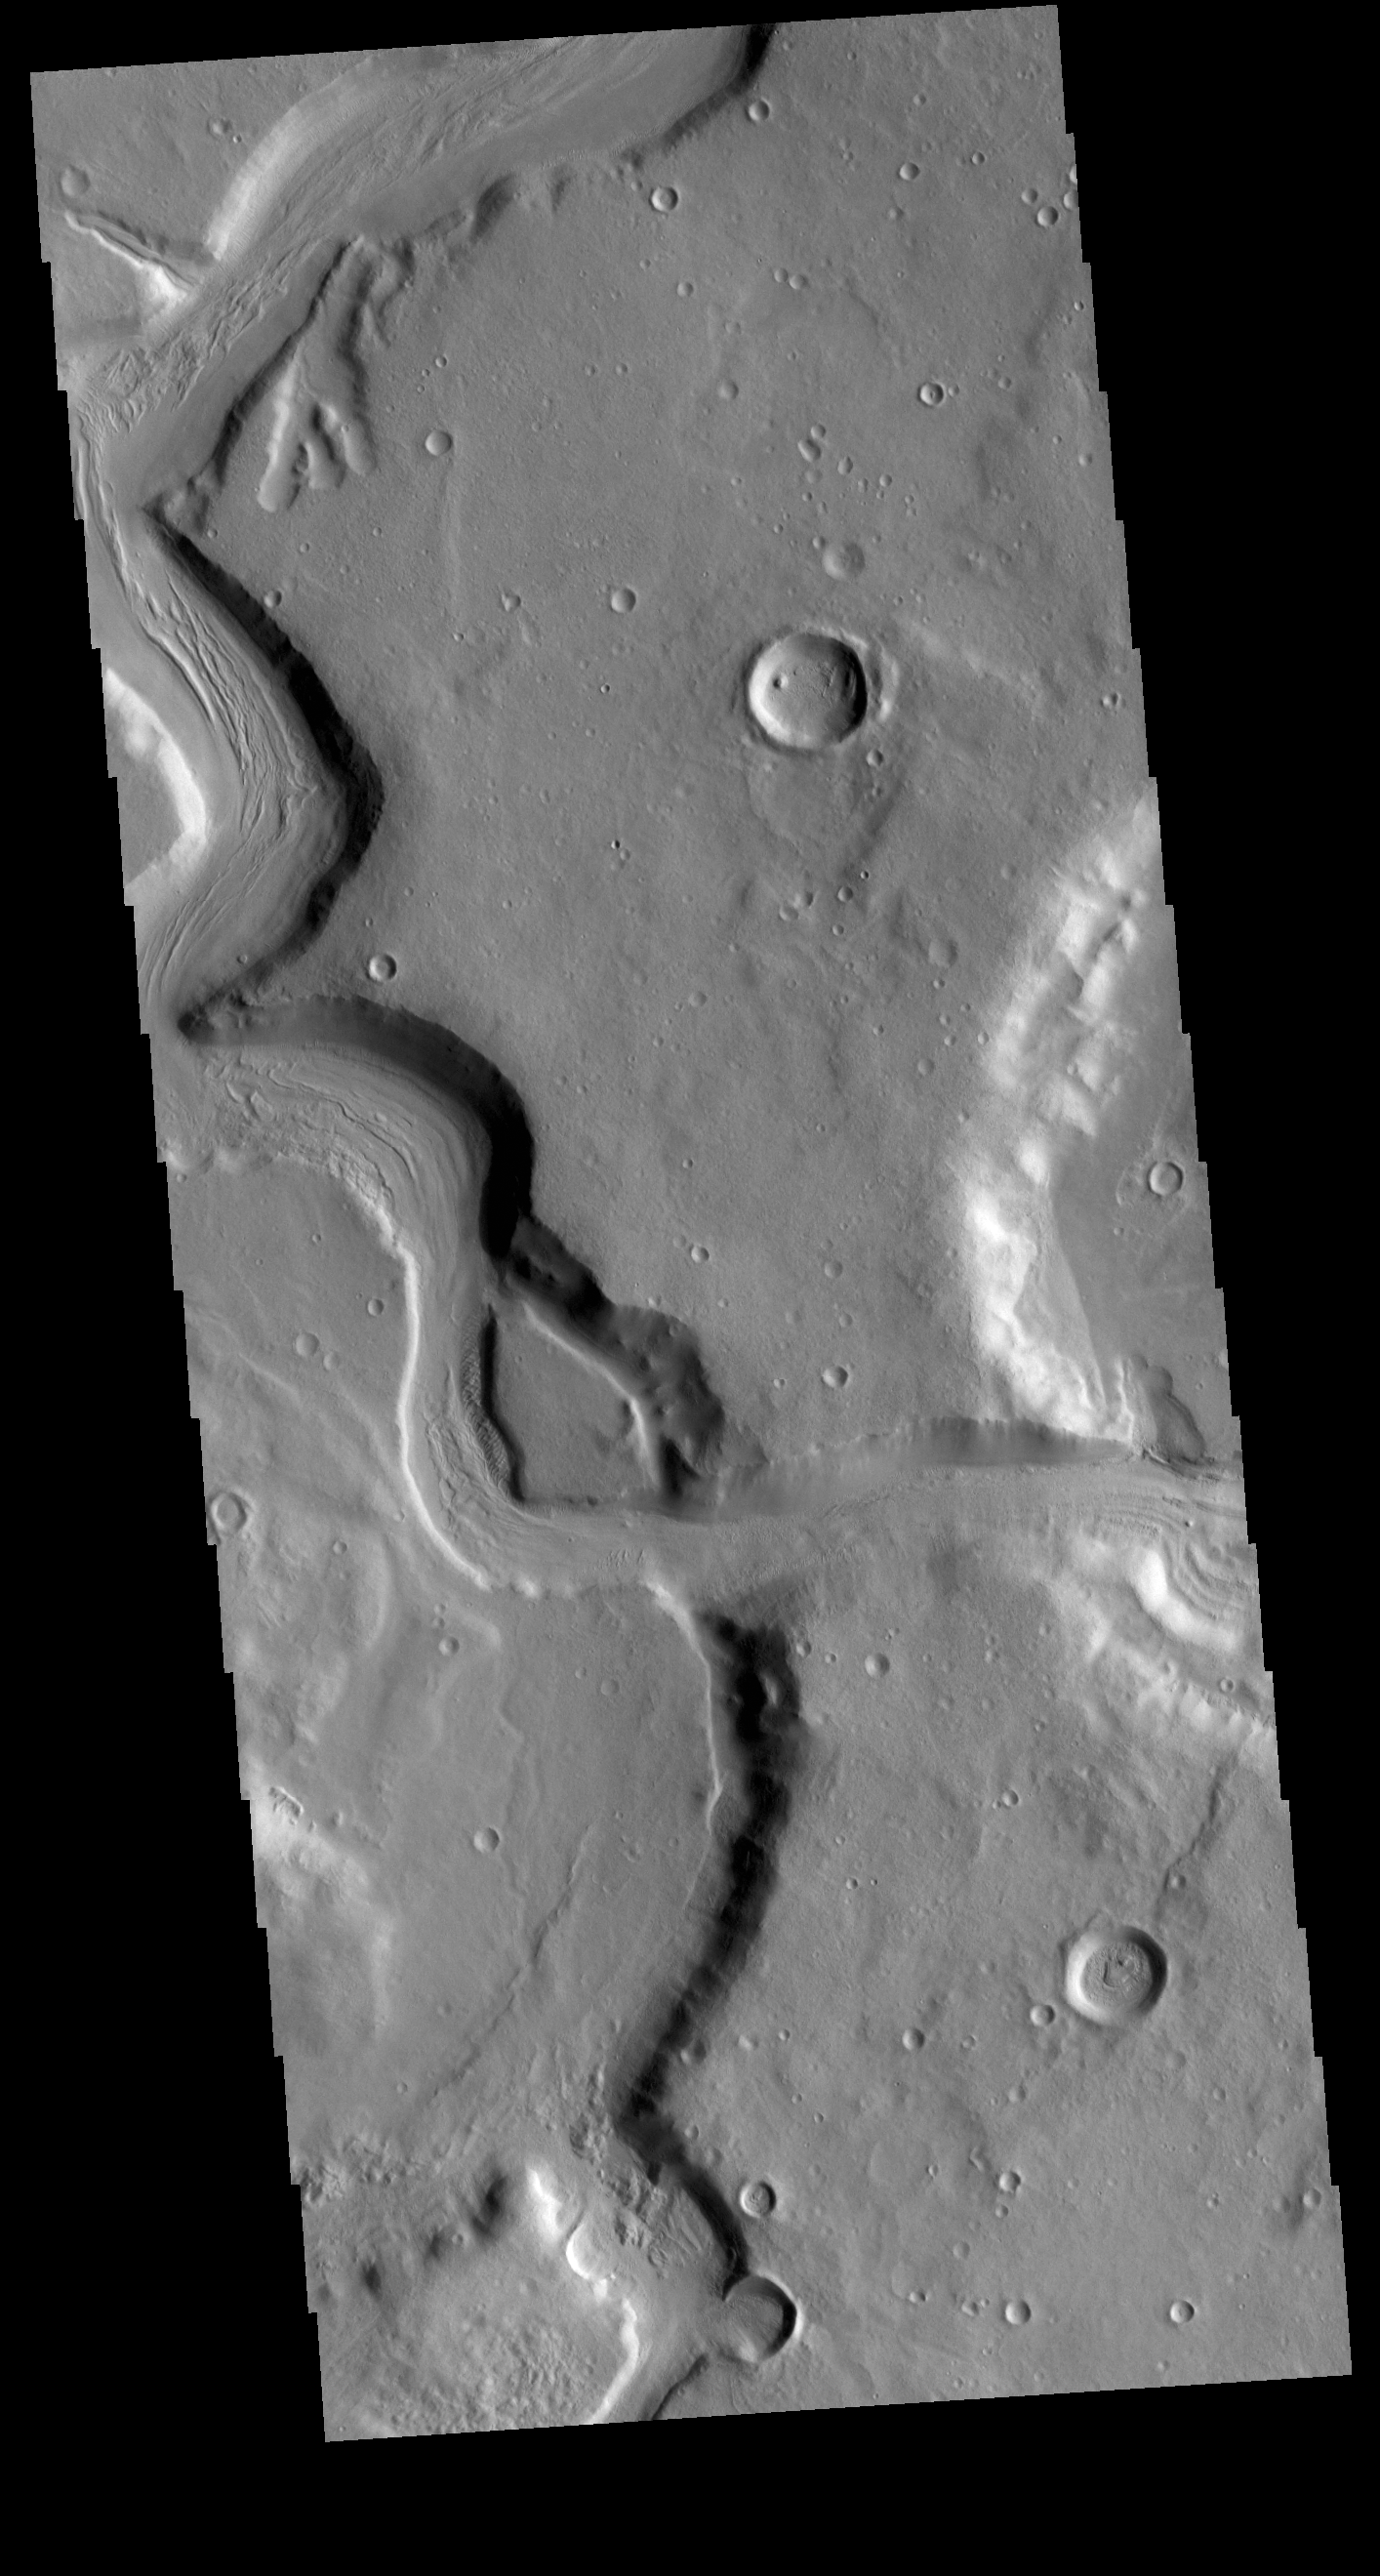

Mamers Valles

Today’s VIS image shows a section of Mamers Valles. The channel is nearly 1000 km long (600 miles). Mamers Valles originates near Cerulli Crater in northern Arabia Terra, and after a short section near the crater where flow is to the south, flows northward to empty in Deuteronilus Mensae. This image is located where the channel changes from southward flow to northward. On the right side of the image the channel cuts from one crater into a lower one. The channel hugs the wall of the second crater and then exits to the top of the image. The steep walls of Mamers Valles can reach heights of 1200 m (4000 feet).

Credit: NASA/JPL-Caltech/ASU